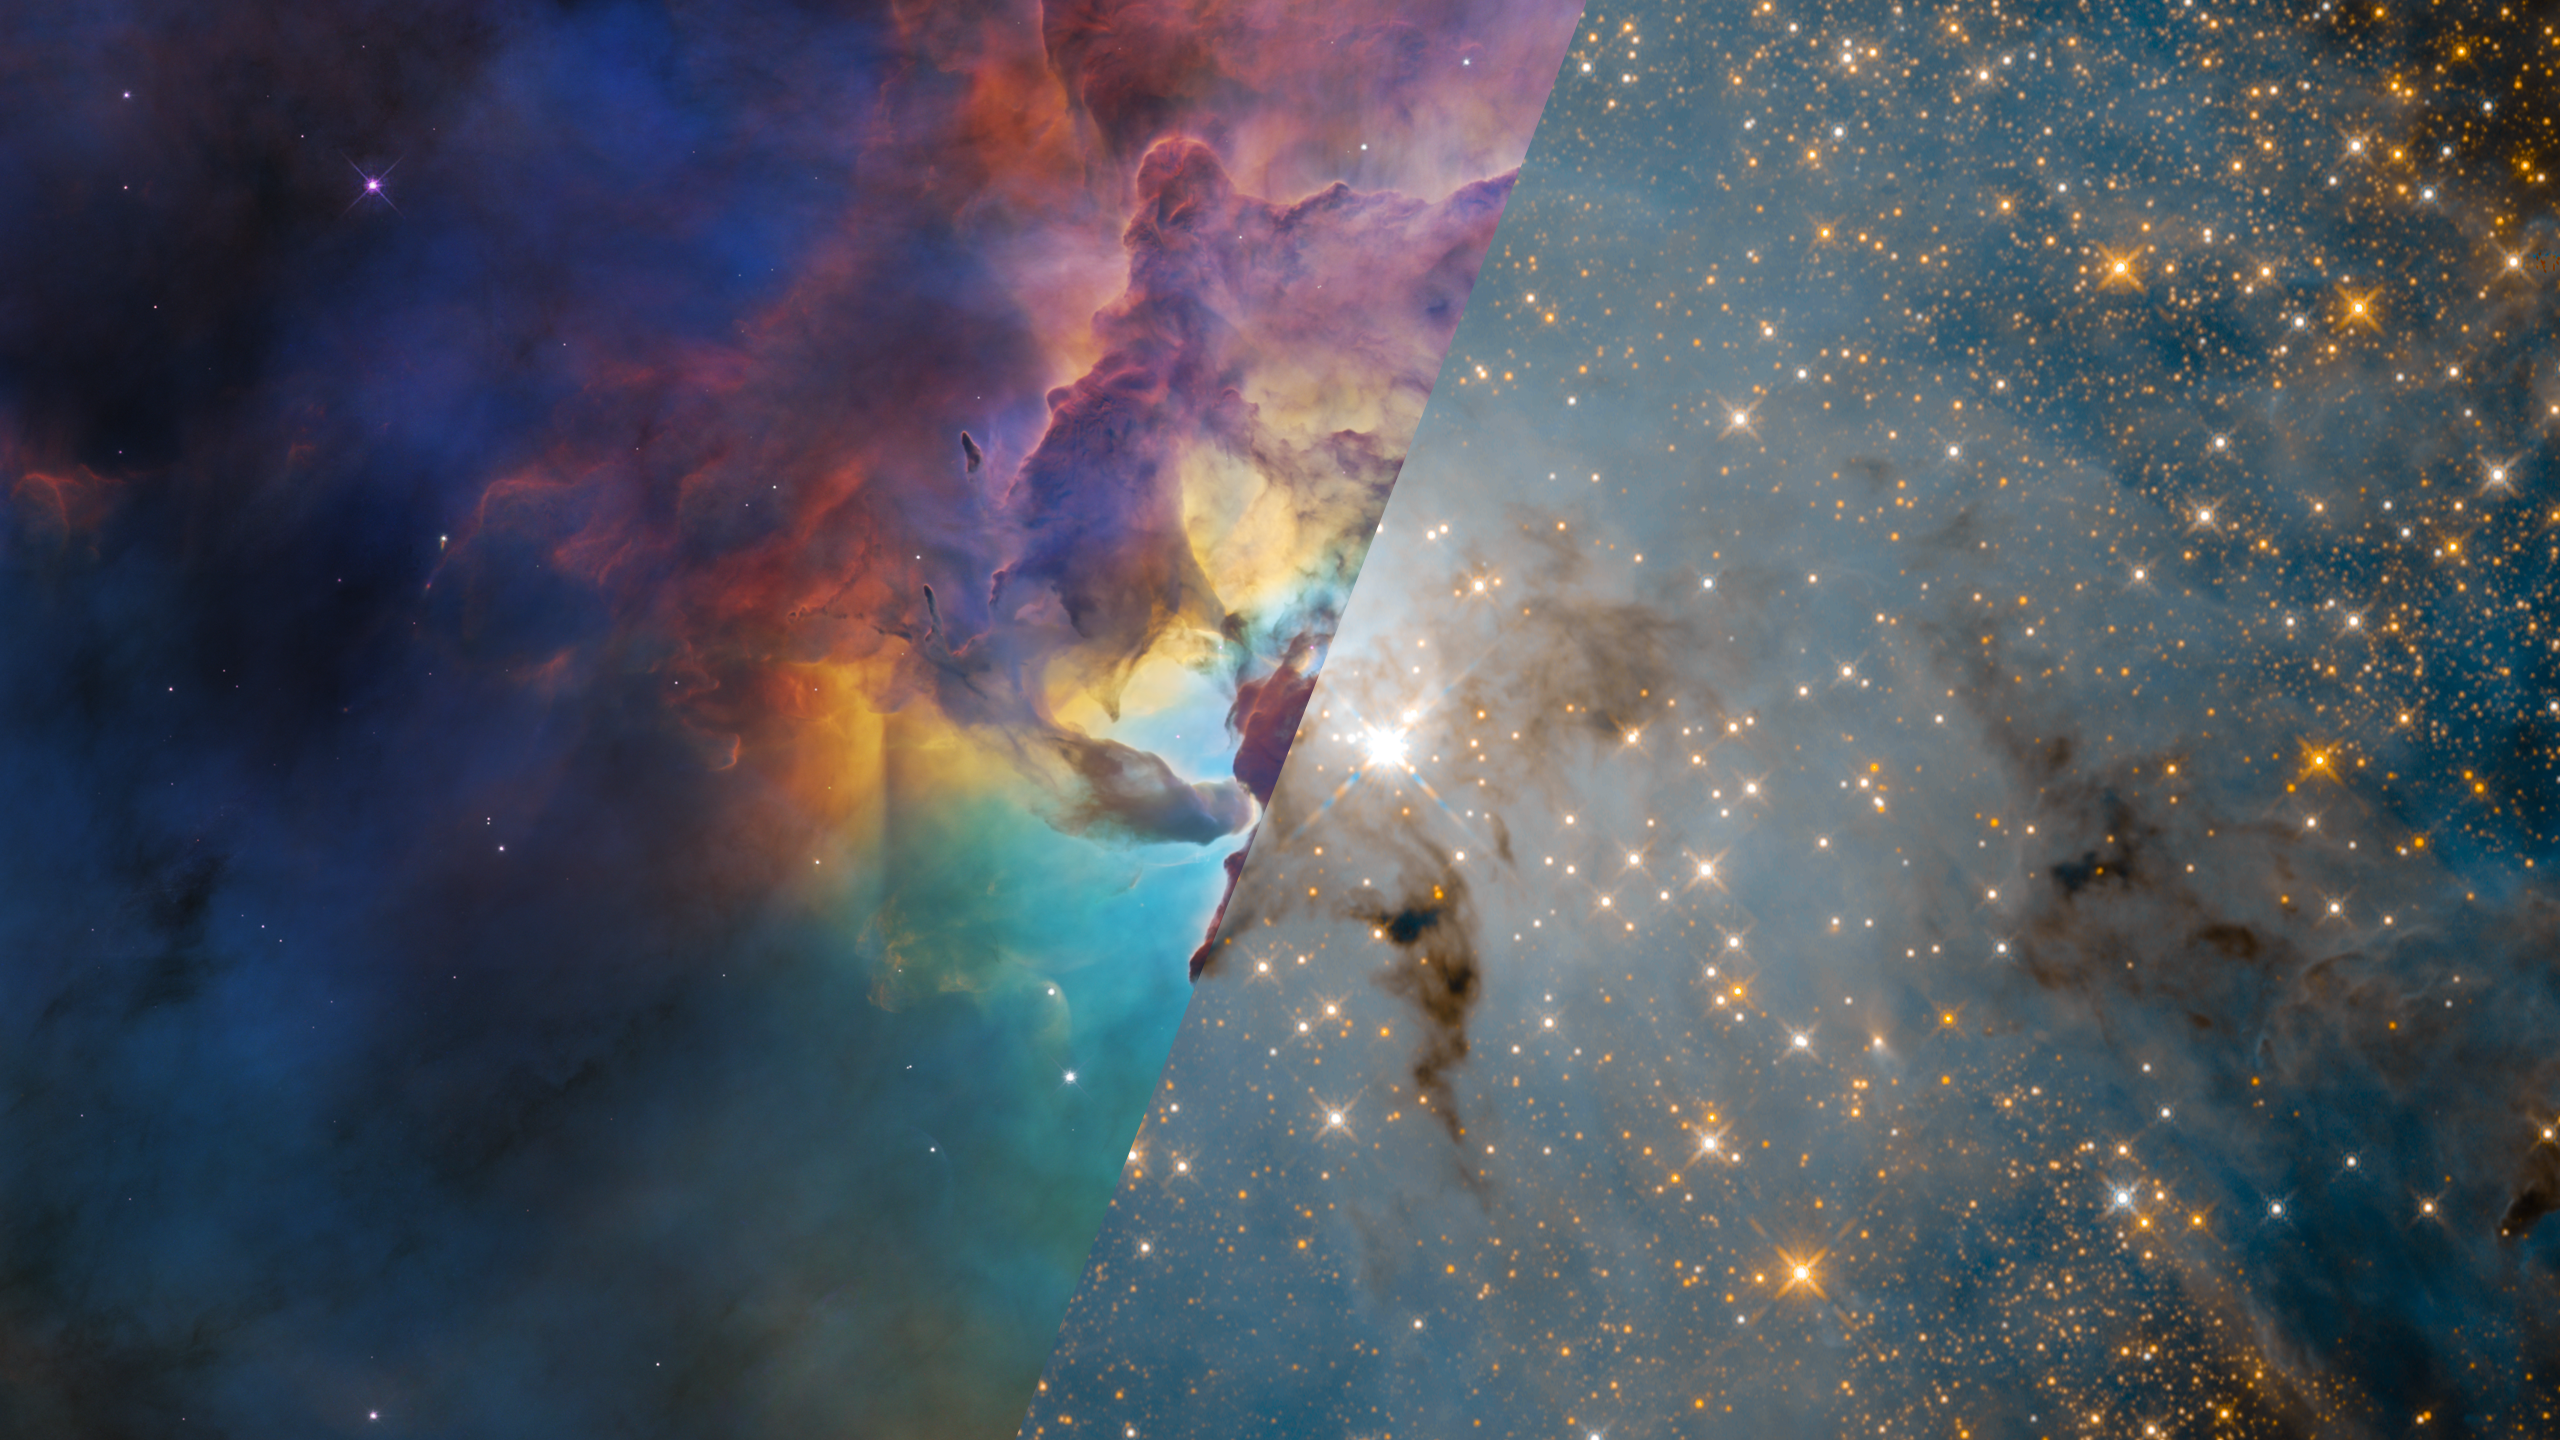

Infrared Universe: Lagoon Nebula (M8)

At the heart of the Lagoon Nebula, a vast stellar nursery located 4,000 light-years away and visible in binoculars simply as a smudge of light with a bright core. The giant star, called Herschel 36, is bursting out of its cocoon of material, unleashing blistering radiation and torrential stellar winds (streams of subatomic particles) that push dust away in curtain-like sheets. Herschel 36’s violent activity has blasted holes in the bubble-shaped cloud.

Optical: A landscape of ridges, canyons, pillars, and mountains of gas and dust surround a very hot newborn star.

Near-infrared: An abundance of stars fills the field of view.
Credit: NASA, ESA, and STScI

About the Infrared Universe Collection
The human eye can only see visible light, but objects give off a variety of wavelengths of light. To see an object as it truly exists, we would ideally look at its appearance through the full range of the electromagnetic spectrum. Telescopes show us objects as they appear emitting different energies of light, with each wavelength conveying unique information about the object. The Webb Space Telescope will study infrared light from celestial objects with much greater clarity and sensitivity than ever before. Explore the Infrared Universe. Adapted from Cool Cosmos by IPAC, with additional contributions from Bruno Merin and Miguel Merin (Pludo).

Credit: Video: NASA, ESA, Gregory Bacon (STScI)